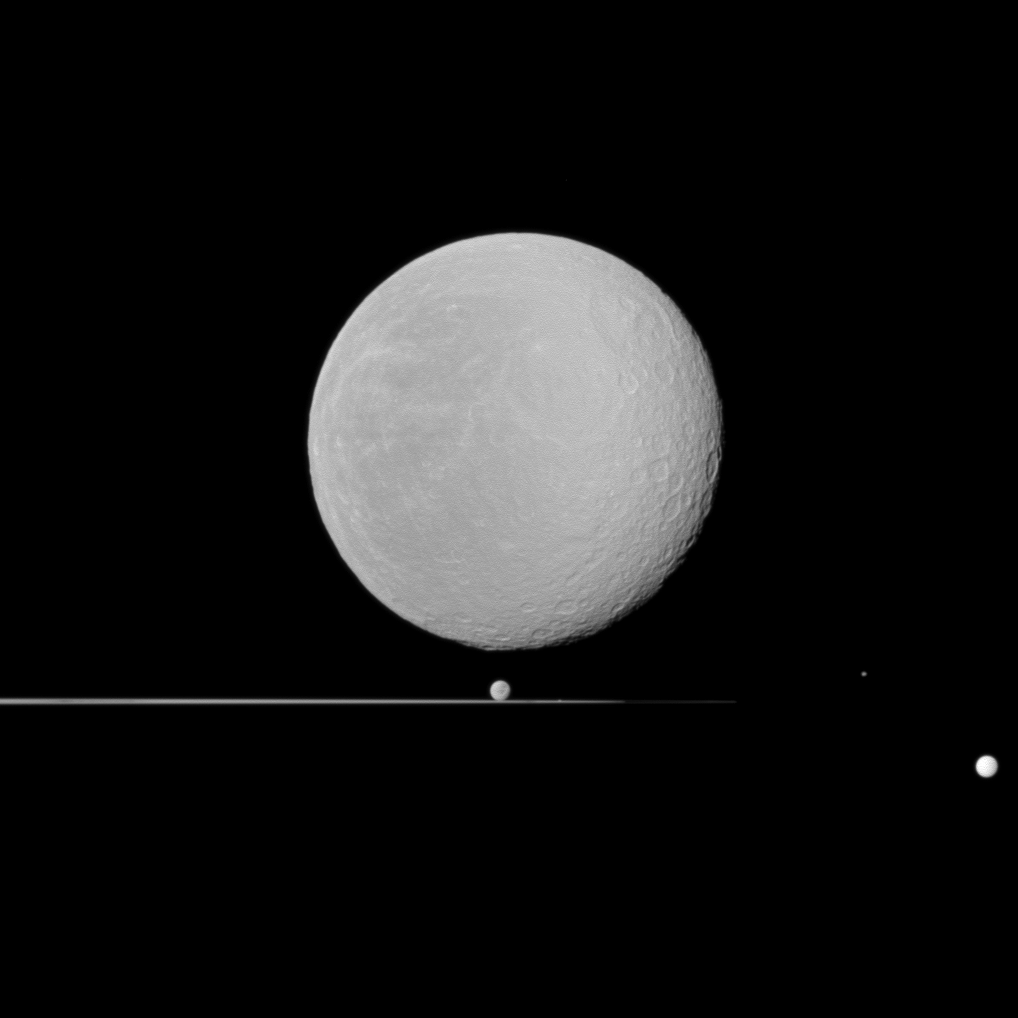

Five Orbs

Five moons — dominated by Rhea in the foreground — share this Cassini spacecraft view with Saturn’s rings seen nearly edge-on.

Rhea (1,528 kilometers, or 949 miles across) is largest here and is closest to Cassini. Dione (1,123 kilometers, or 698 miles across) can be seen just above the rings near the center of the image. Tiny Prometheus (86 kilometers, or 53 miles across) is just barely visible in the rings to the right of Dione. Epimetheus (113 kilometers, or 70 miles across) is to the right of the rings, and Tethys (1,062 kilometers, or 660 miles across) is on the extreme right of the image.

This view looks toward the anti-Saturn side of Rhea and toward the northern, sunlit side of the rings from just above the ringplane.

The image was taken in visible light with the Cassini spacecraft wide-angle camera on Jan. 11, 2011. The view was obtained at a distance of approximately 61,000 kilometers (38,000 miles) from Rhea and at a Sun-Rhea-spacecraft, or phase, angle of 15 degrees. Scale on Rhea is 4 kilometers (2 miles) per pixel.

The Cassini-Huygens mission is a cooperative project of NASA, the European Space Agency and the Italian Space Agency. The Jet Propulsion Laboratory, a division of the California Institute of Technology in Pasadena, manages the mission for NASA’s Science Mission Directorate, Washington, D.C. The Cassini orbiter and its two onboard cameras were designed, developed and assembled at JPL. The imaging operations center is based at the Space Science Institute in Boulder, Colo.

Credit: NASA/JPL/Space Science Institute